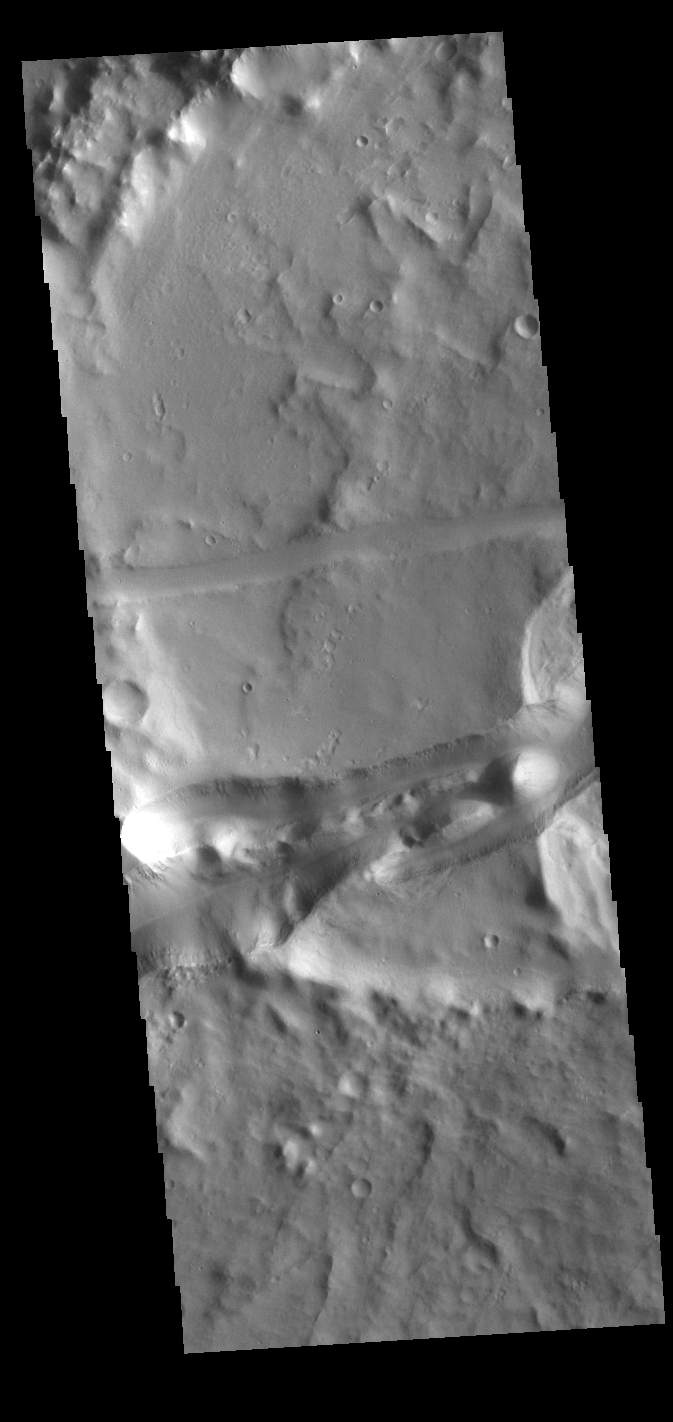

Memnonia Fossae

This VIS image shows part of the Memnonia Fossae graben. Memnonia Fossae, Mangala Fossae and Sirenum Fossae are all long graben (tectonic troughs) systems that stretch from eastern Terra Sirenum into western Daedalia Planum.

Credit: NASA/JPL-Caltech/ASU